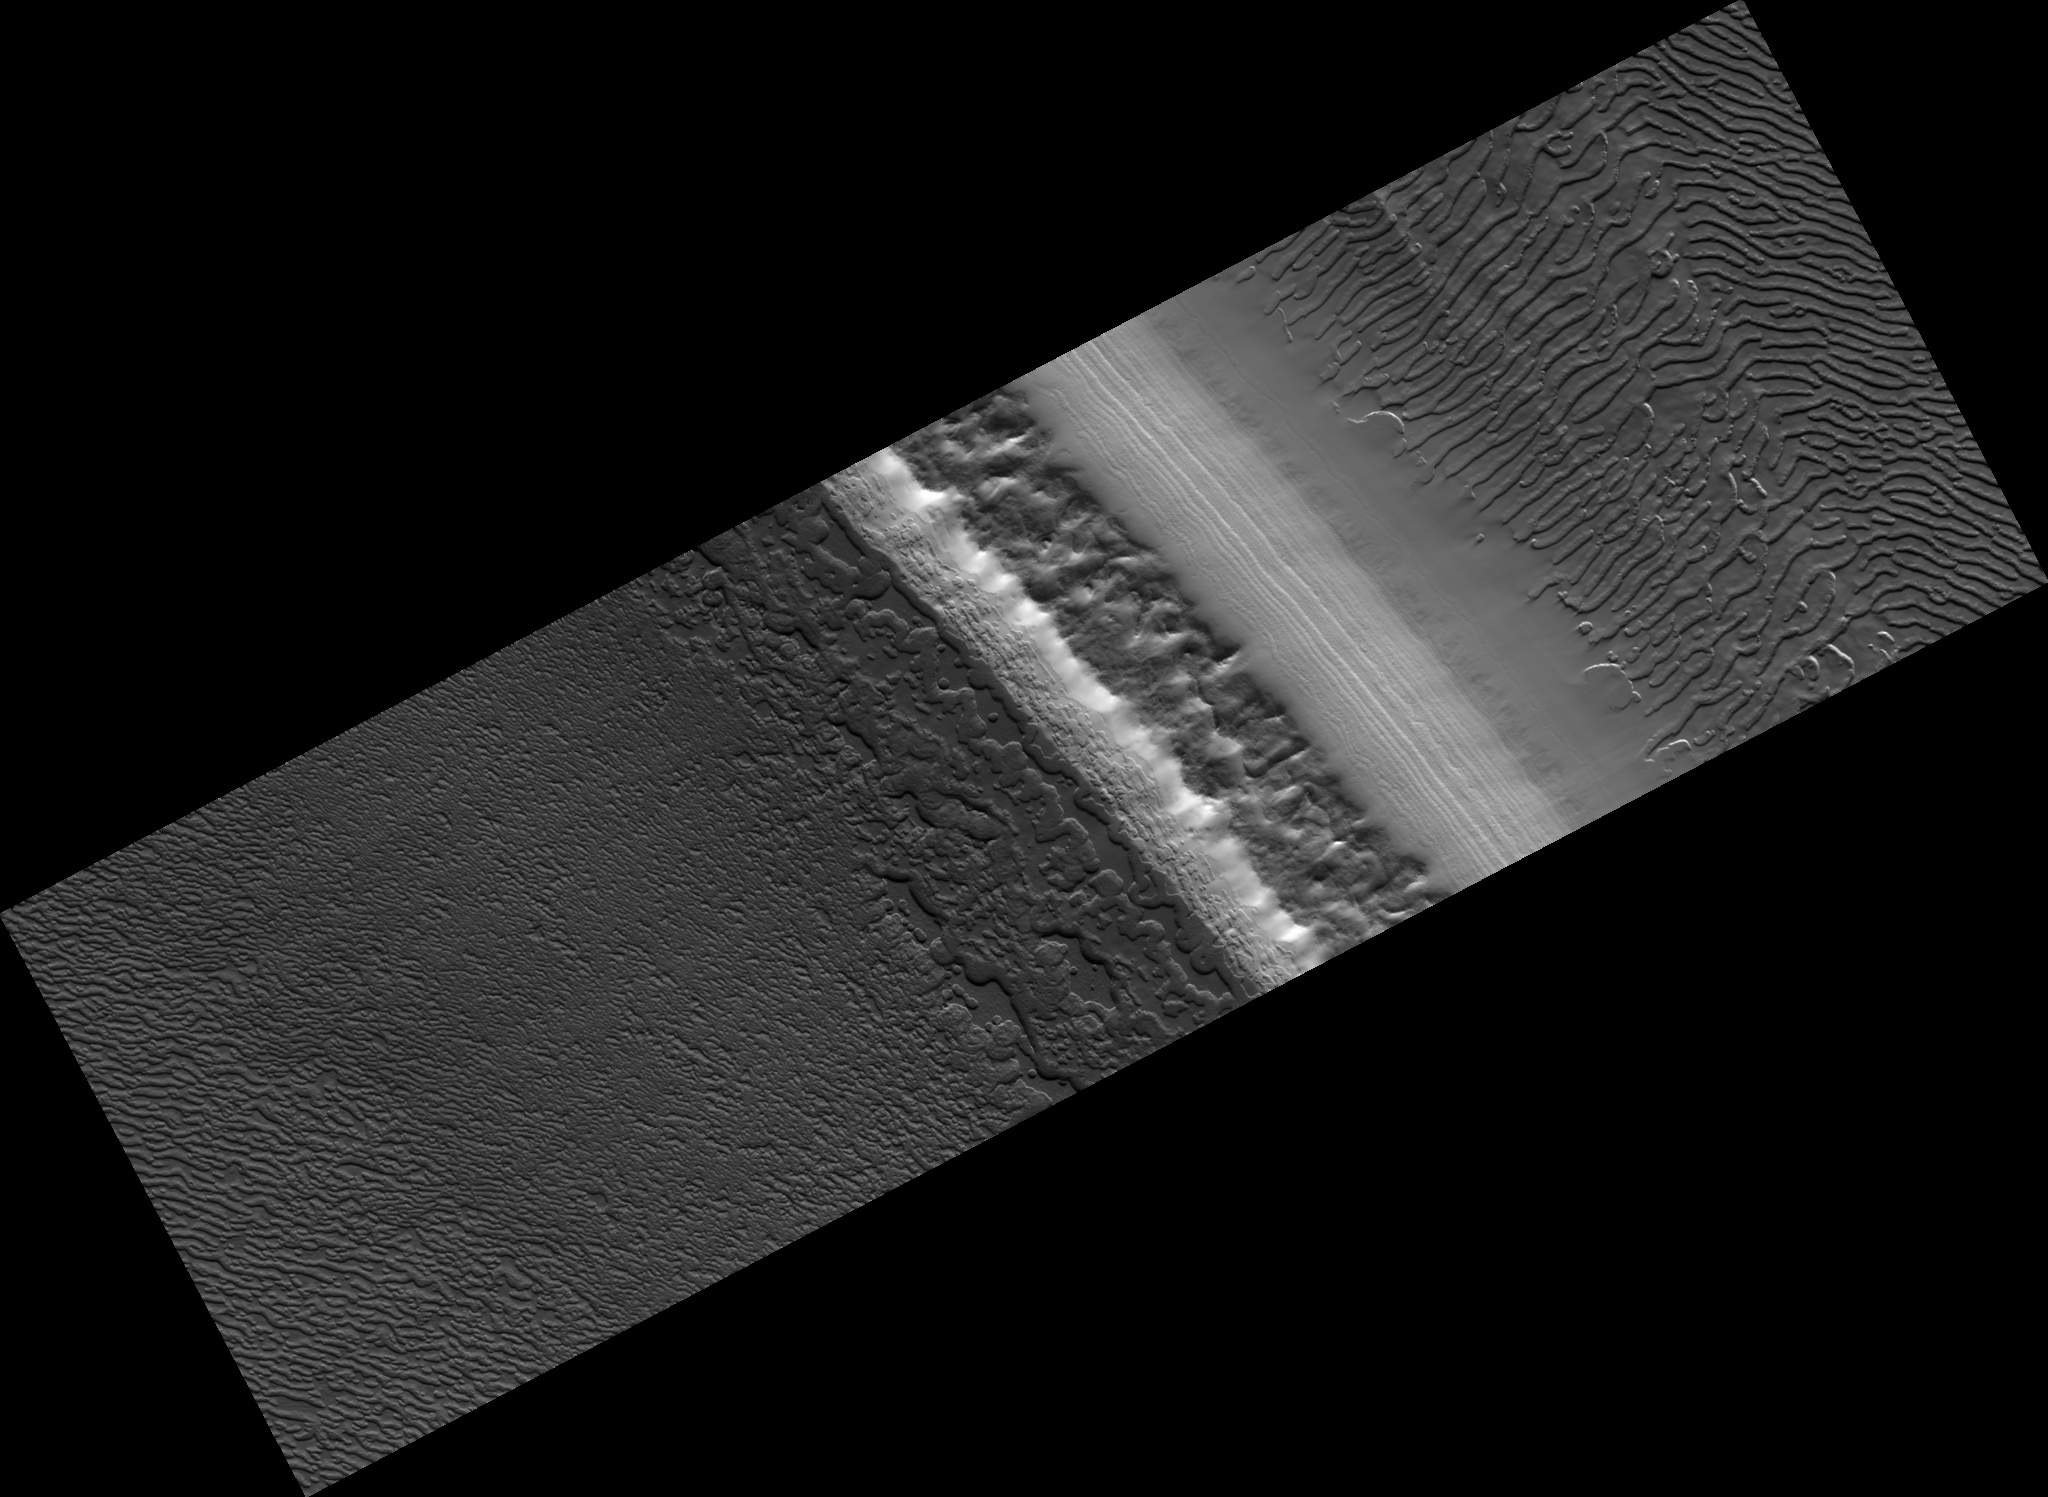

South Polar Layered Deposits and Residual Cap

This HiRISE image (PSP_002856_0875) shows a variety of surface texture within the south polar residual cap of Mars.

It was taken during the southern spring, when the surface was covered by seasonal carbon dioxide frost, so that surface relief is easily seen. Illumination is from the bottom left, highlighting long troughs at to the right and round pits and irregular mesas to the left of center.

These unique landforms are common in the south polar residual cap, which is known from previous Mars Global Surveyor images to be eroding rapidly in places. Right of center, polar layered deposits are exposed on a sun-facing scarp. These deposits are older than the residual ice cap, and the layers are thought to record climate variations on Mars similar to ice ages on Earth.

Observation Toolbox
Acquisition date: 3 March 2007
Local Mars time: 10:14 PM
Degrees latitude (centered): -87.2°
Degrees longitude (East): 340.3°
Range to target site: 244.7 km (152.9 miles)
Original image scale range: 24.5 cm/pixel (with 1 x 1 binning) so objects ~73 cm across are resolved
Map-projected scale: 25 cm/pixel and north is up
Map-projection: POLAR STEREOGRAPHIC
Emission angle: 0.1°
Phase angle: 85.8°
Solar incidence angle: 86°, with the Sun about 4° above the horizon
Solar longitude: 195.7°, Northern Autumn

NASA’s Jet Propulsion Laboratory, a division of the California Institute of Technology in Pasadena, manages the Mars Reconnaissance Orbiter for NASA’s Science Mission Directorate, Washington. Lockheed Martin Space Systems, Denver, is the prime contractor for the project and built the spacecraft. The High Resolution Imaging Science Experiment is operated by the University of Arizona, Tucson, and the instrument was built by Ball Aerospace and Technology Corp., Boulder, Colo.

Credit: NASA/JPL/Univ. of Arizona